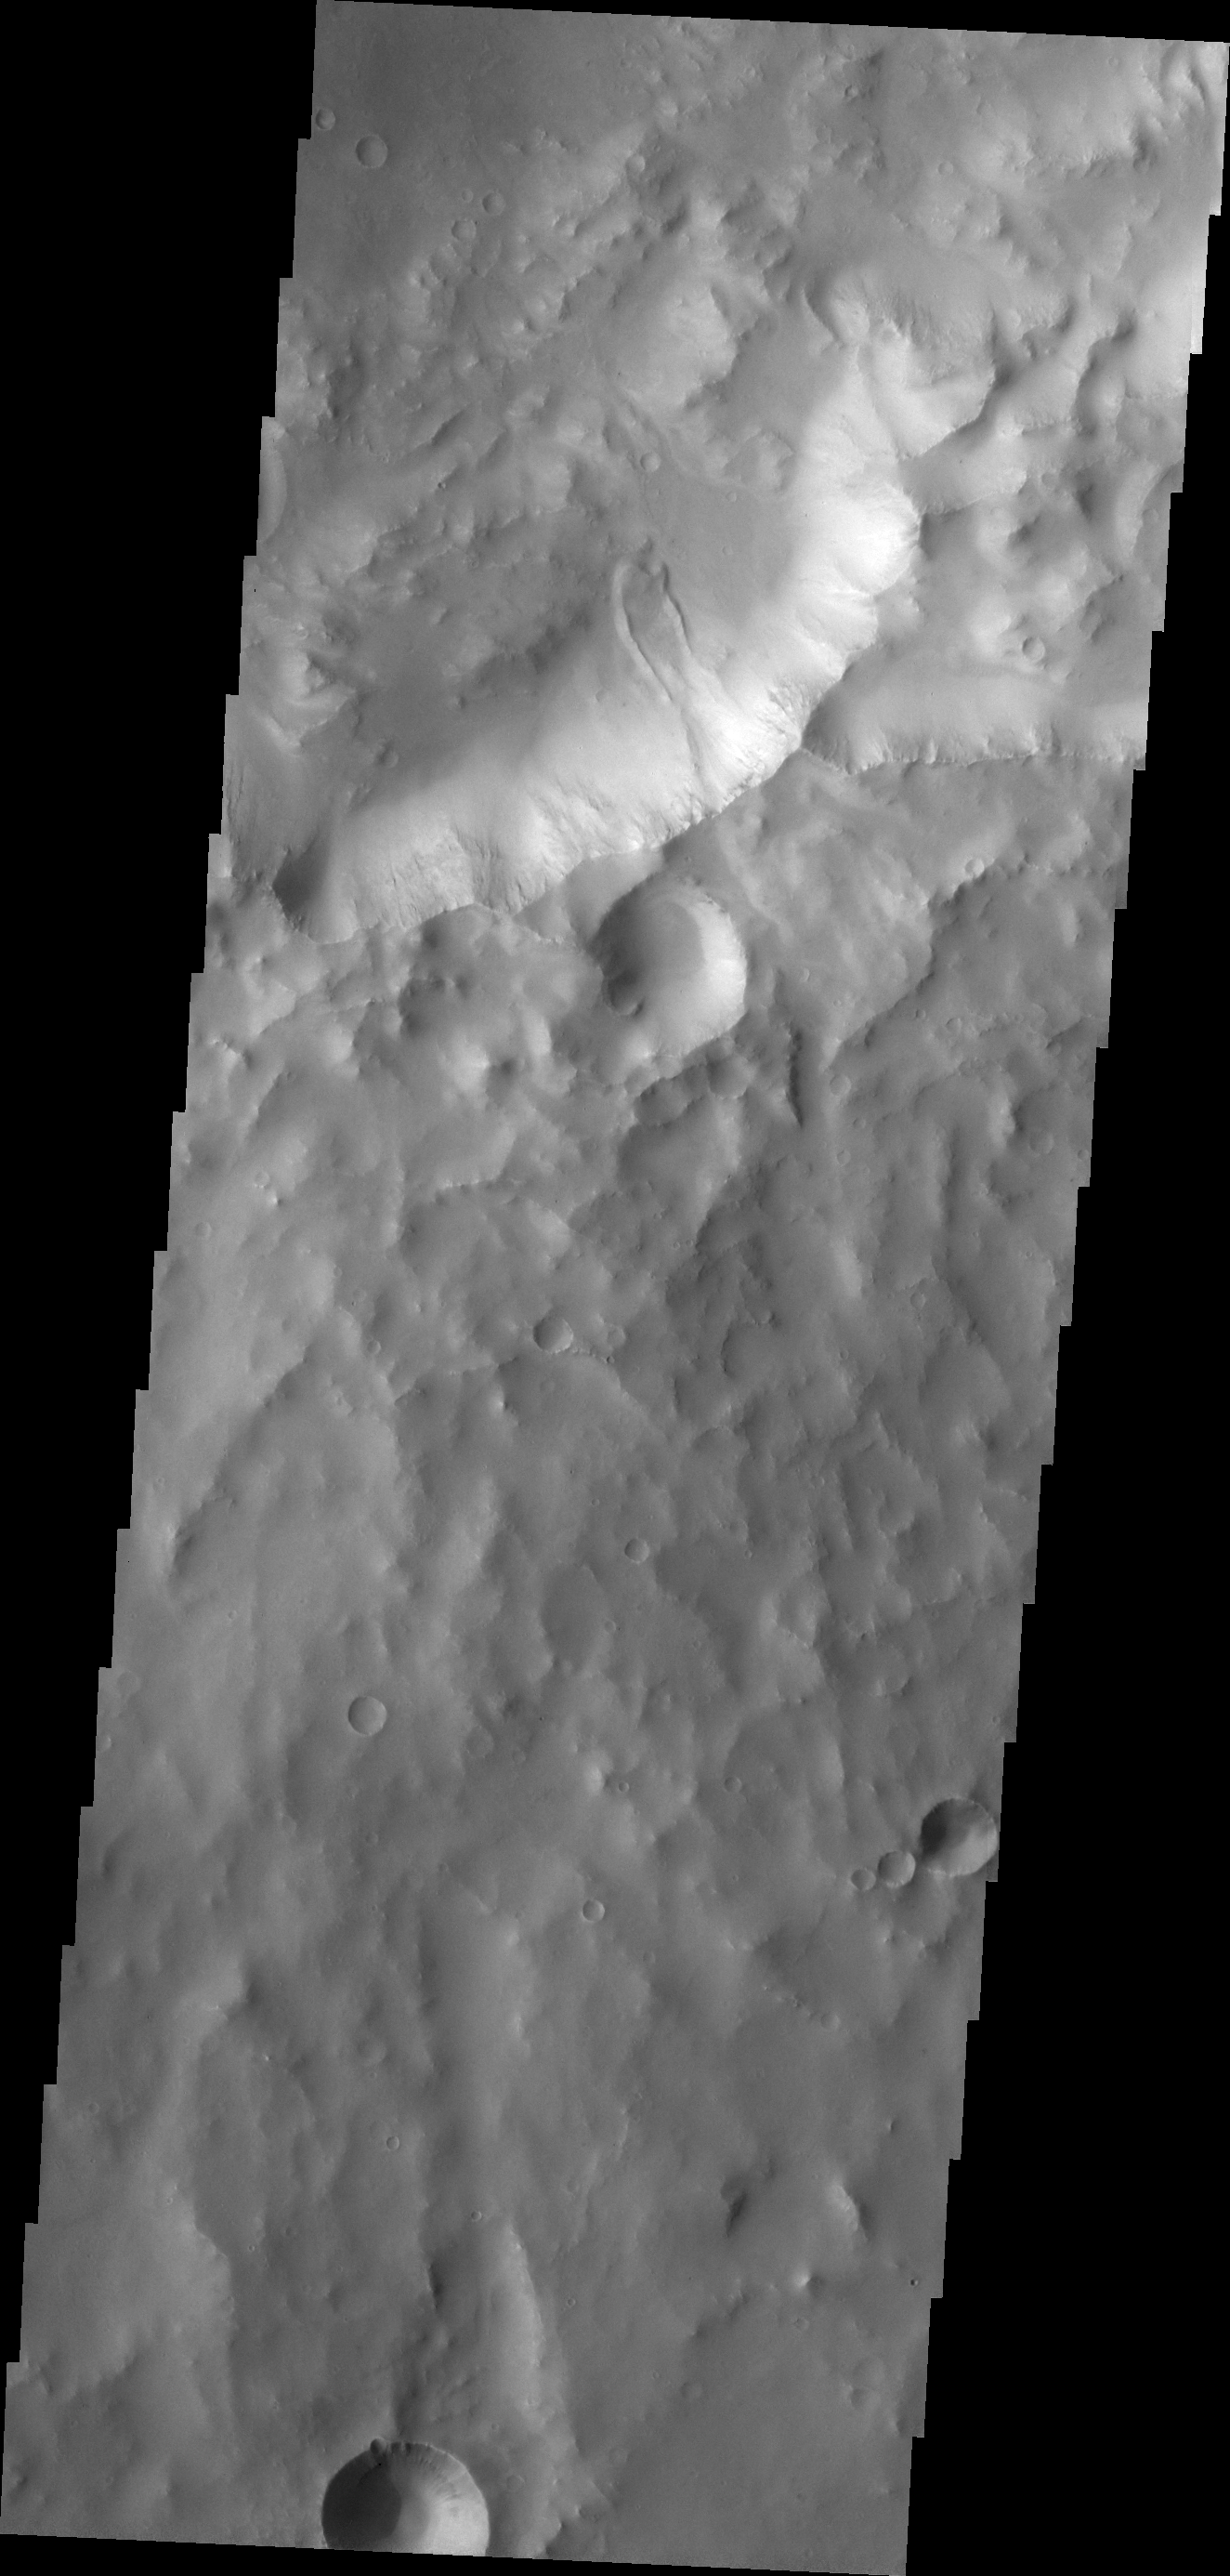

Landslide

The landslide deposit in this VIS image is located in an unnamed crater in Xanthe Terra.

Credit: NASA/JPL/ASU